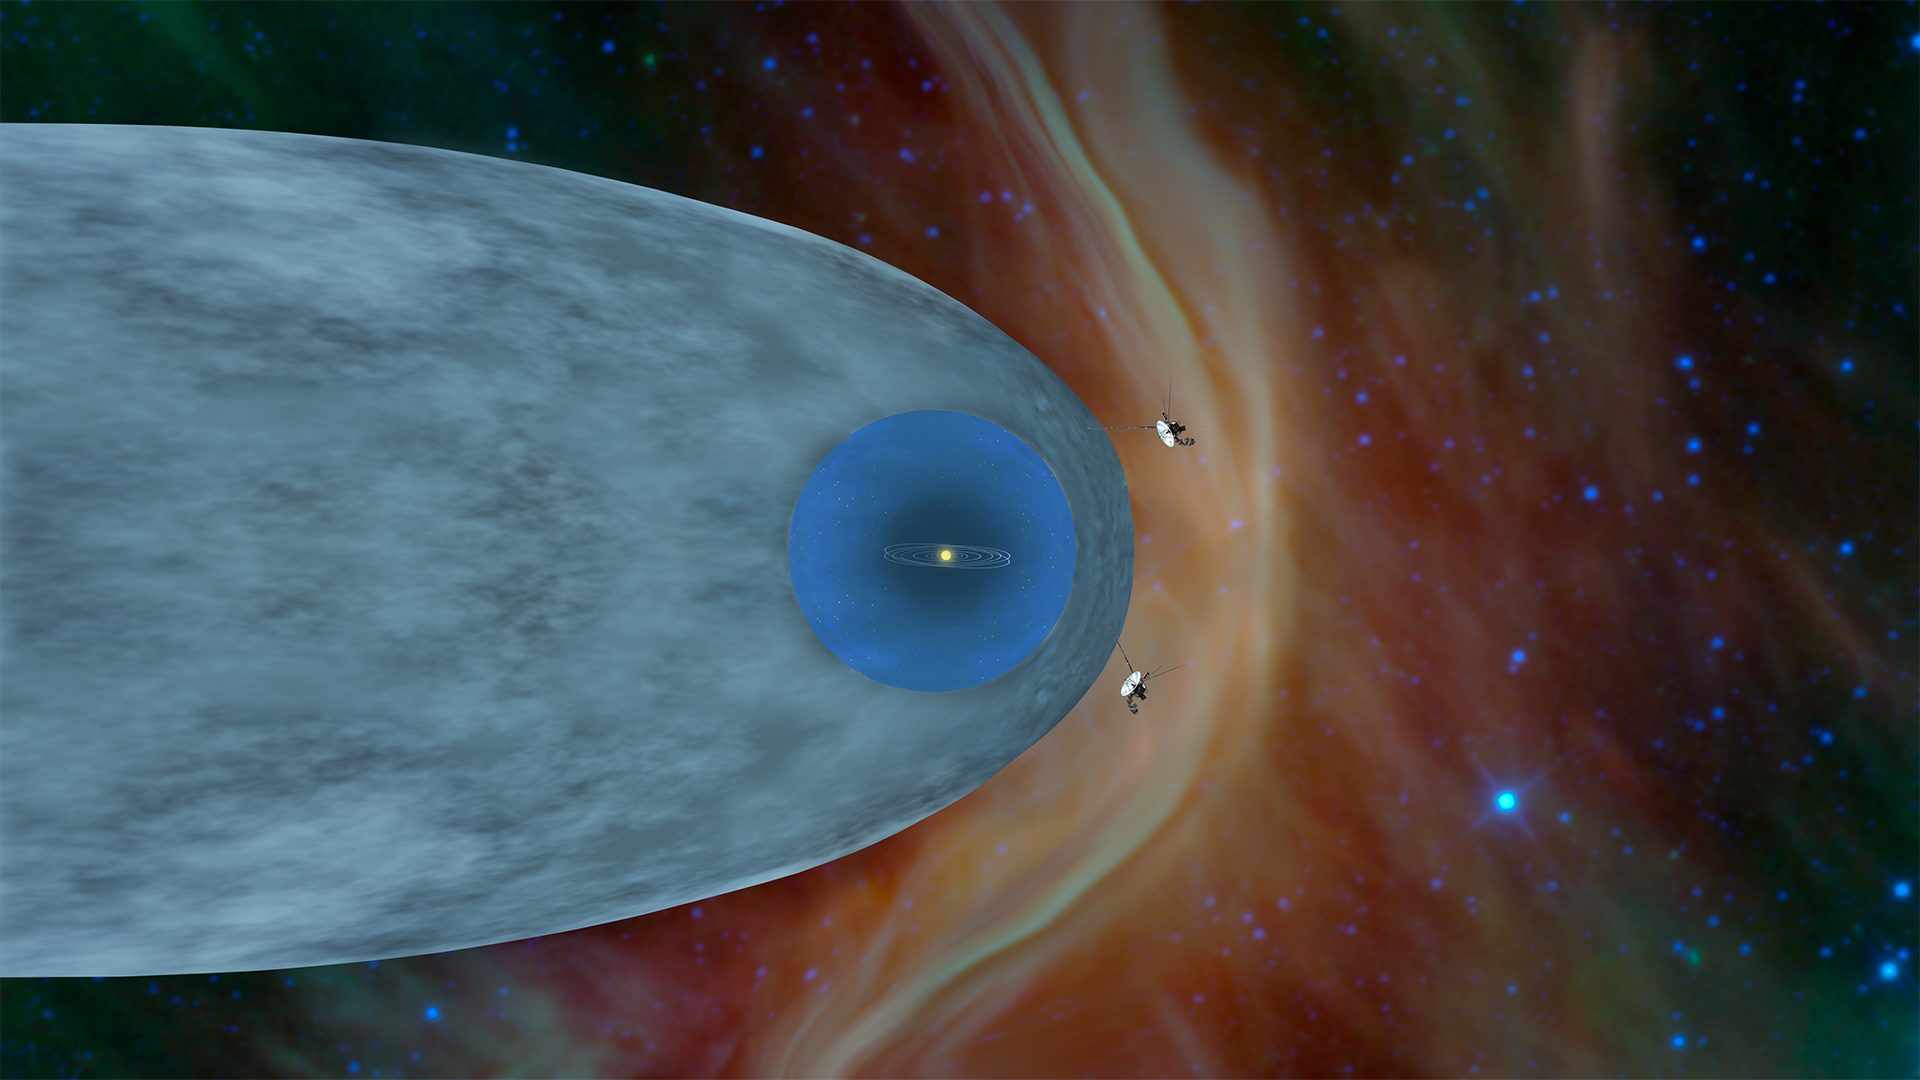

Two Interstellar Travelers

Figure 1: Annotated Image

Figure 2: Flow Lines

This illustration shows the position of NASA’s Voyager 1 and Voyager 2 probes, outside of the heliosphere, a protective bubble created by the Sun that extends well past the orbit of Pluto. Voyager 1 crossed the heliopause, or the edge of the heliosphere, in August 2012. Heading in a different direction, Voyager 2 crossed another part of the heliopause in November 2018.

One of the annotated images below shows plasma flow lines both inside and outside the heliopause. The direction of the solar plasma is different from the direction of the interstellar plasma.

The Voyager spacecraft were built by JPL, which continues to operate both. JPL is a division of Caltech in Pasadena. California. The Voyager missions are a part of the NASA Heliophysics System Observatory, sponsored by the Heliophysics Division of the Science Mission Directorate in Washington.

Credit: NASA/JPL-Caltech